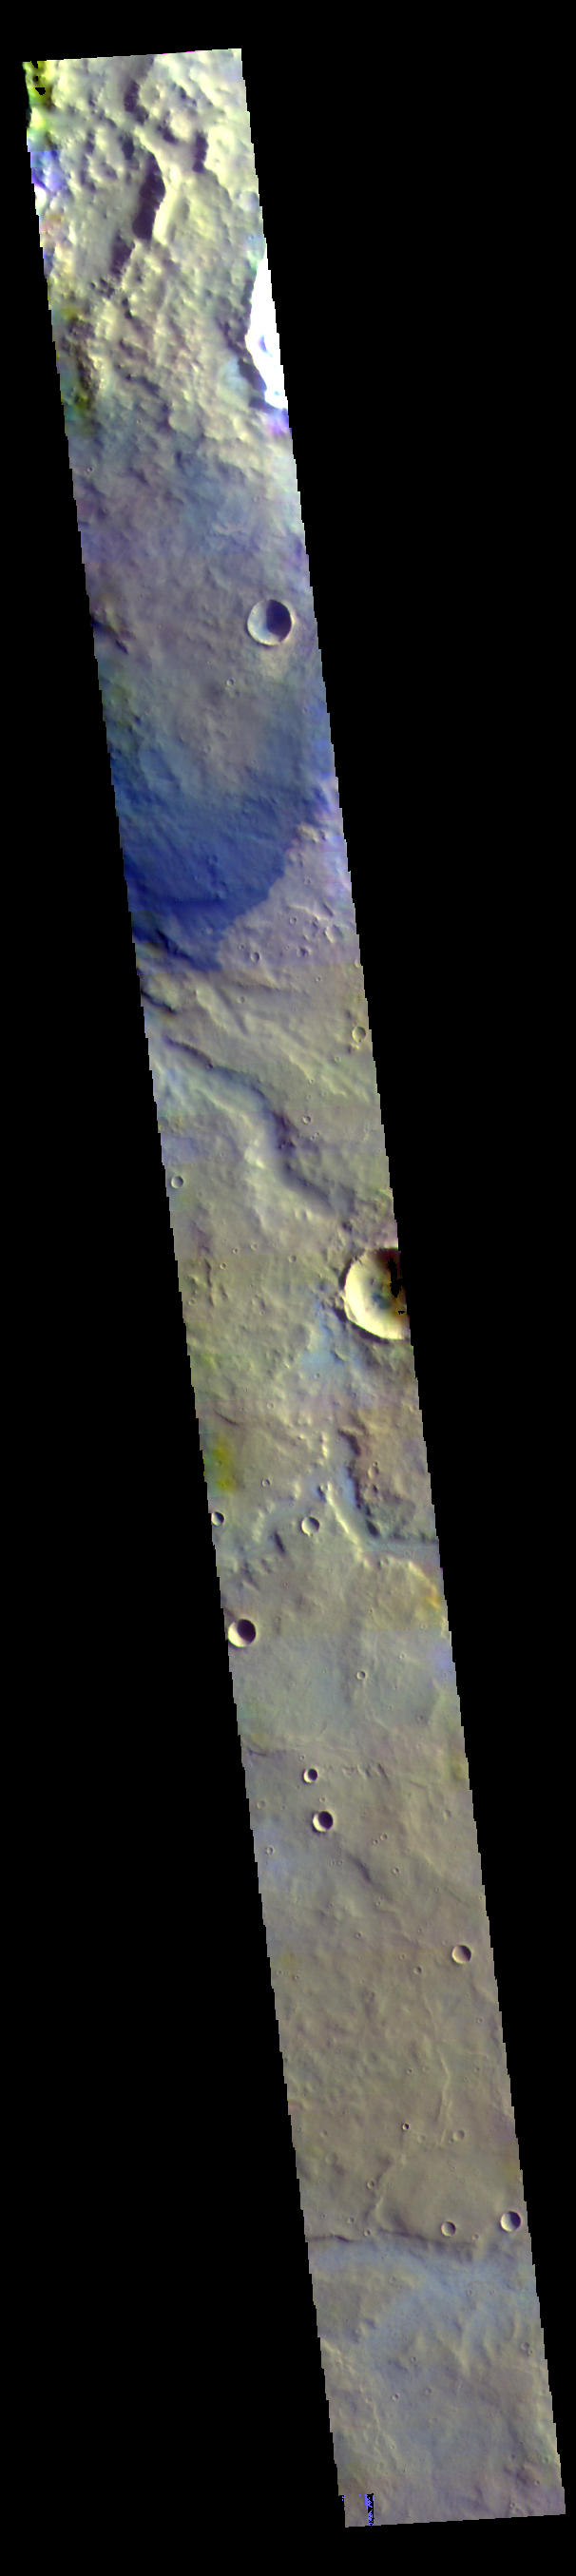

Terra Sabaea – False Color

The THEMIS VIS camera contains 5 filters. The data from different filters can be combined in multiple ways to create a false color image. These false color images may reveal subtle variations of the surface not easily identified in a single band image. Today’s false color image shows part of Terra Sabaea.

Credit: NASA/JPL-Caltech/ASU